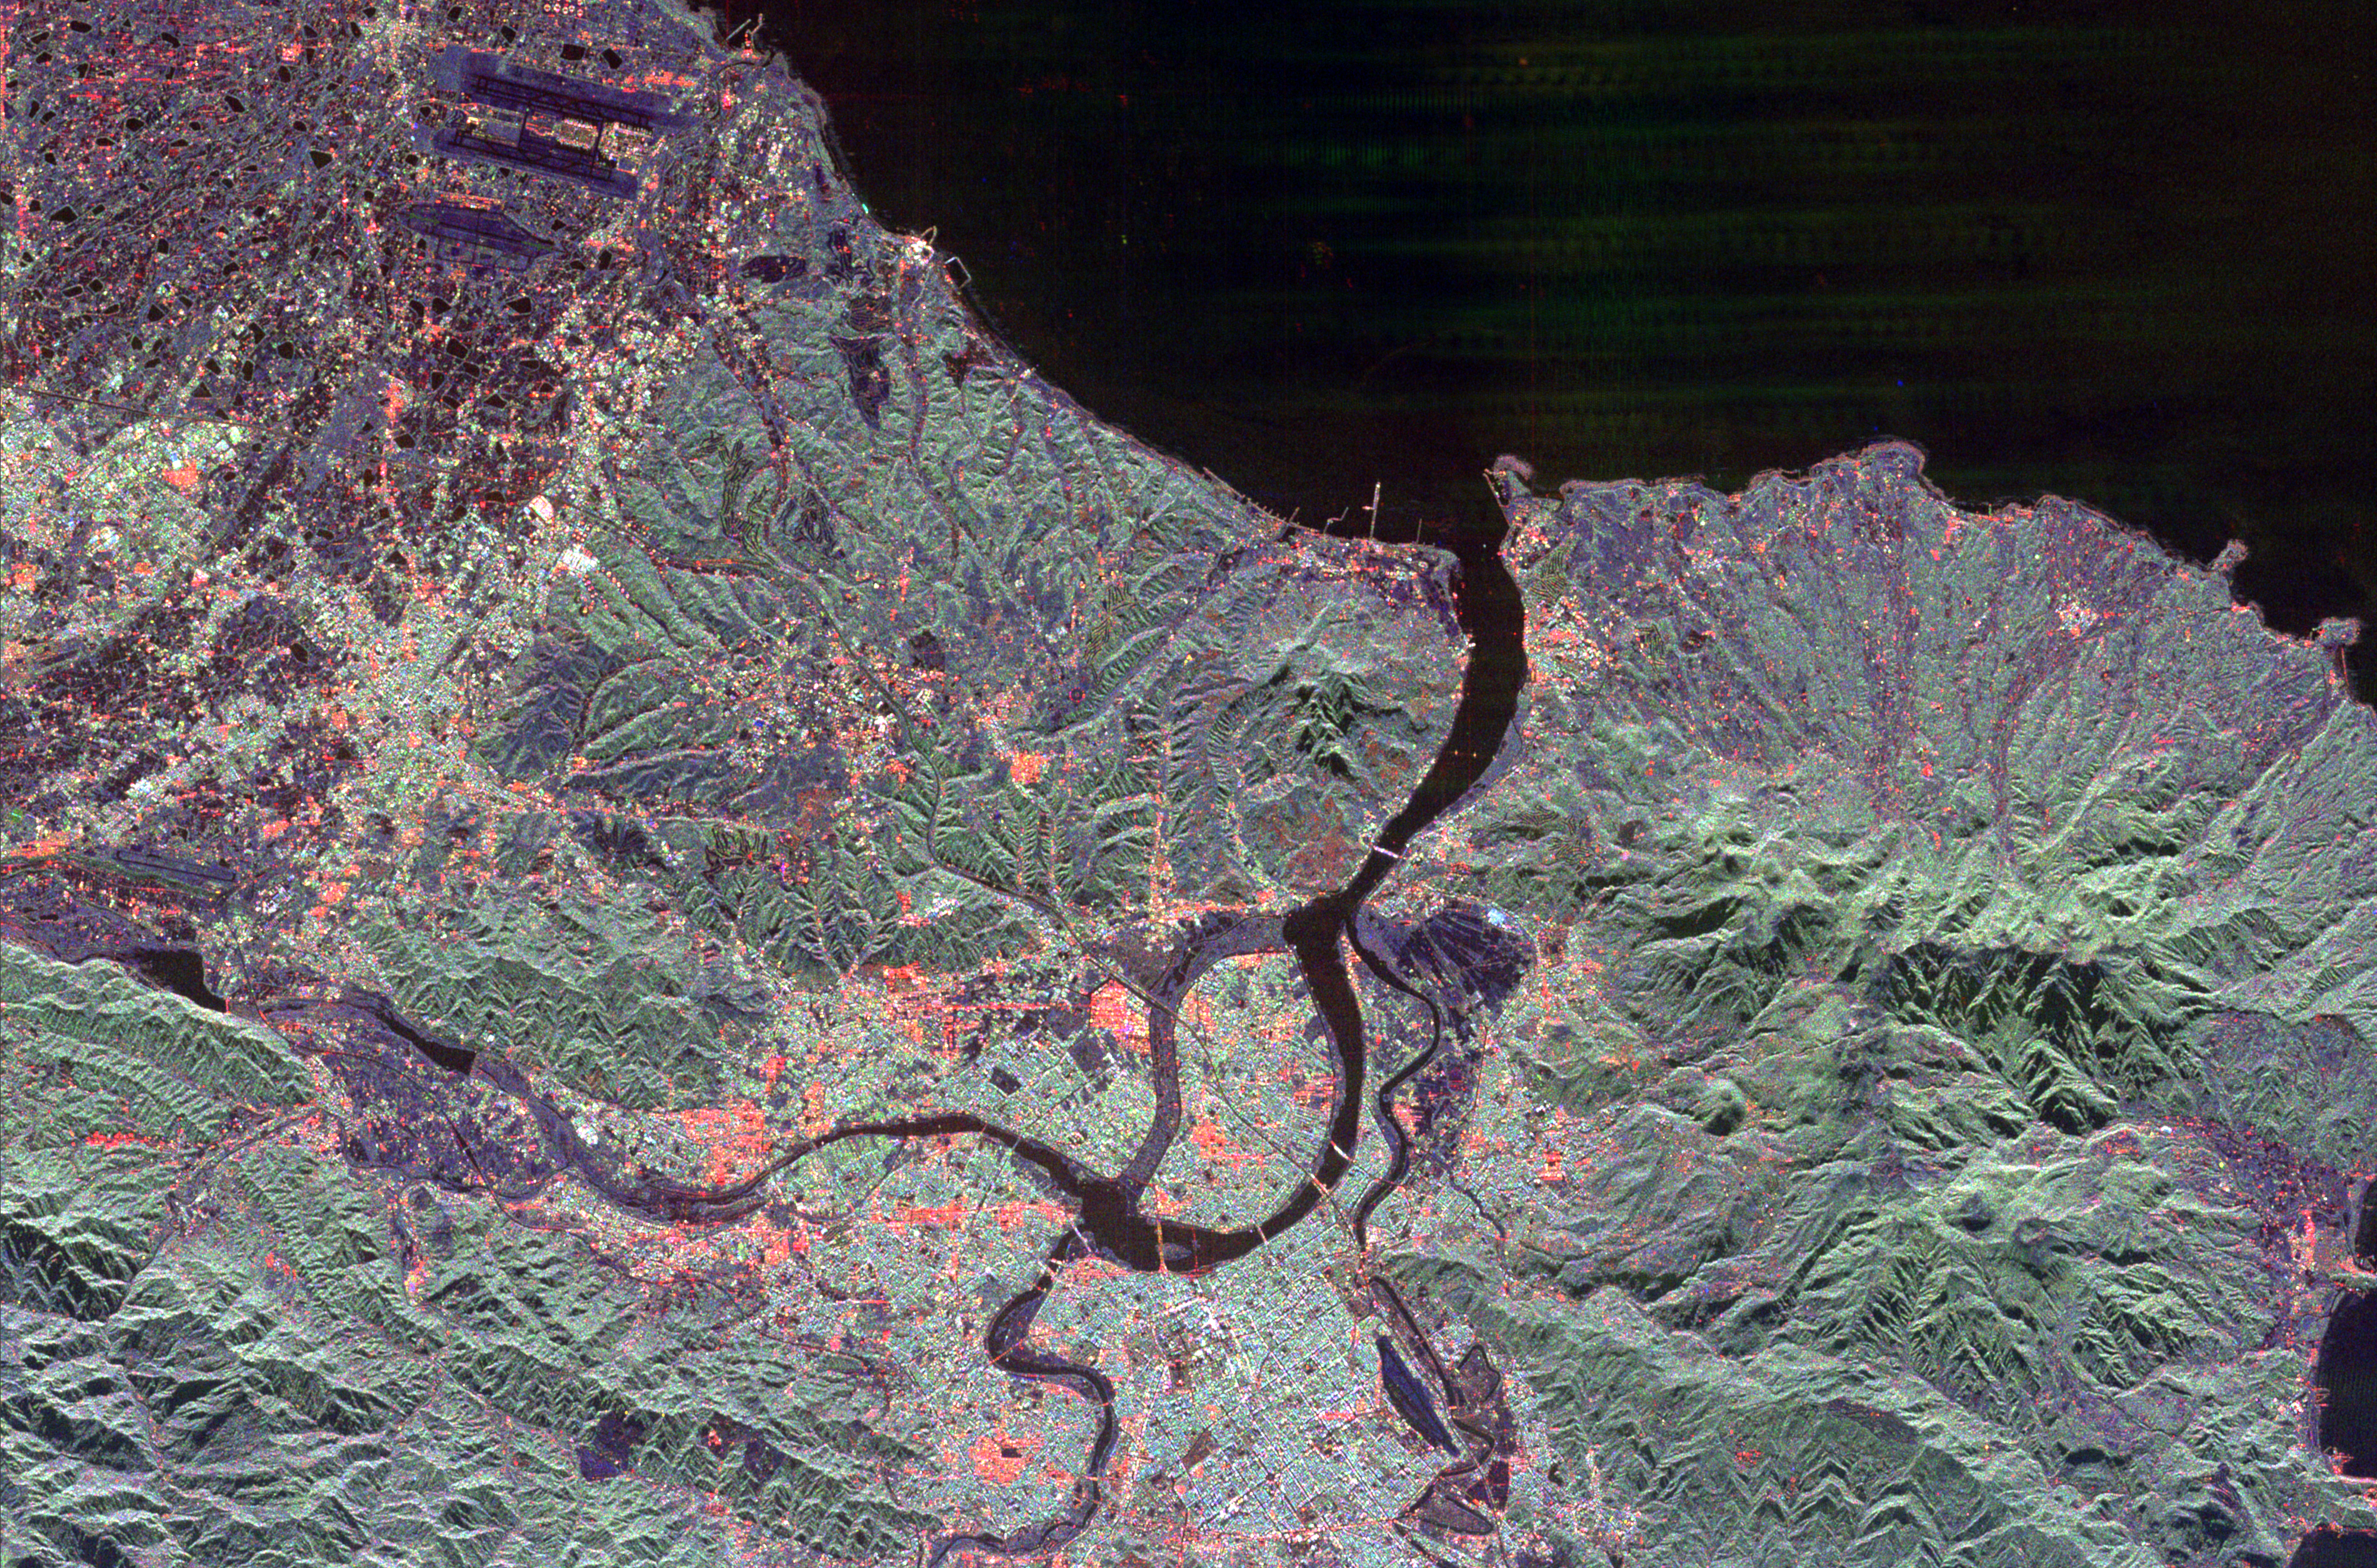

Space Radar Image of Taipei, Taiwan

The northern end of the island country of Taiwan, including the capital city of Taipei, is shown in this spaceborne radar image. Taipei is the bright blue and red area in the lower center of the image. A portion of the city sits on an island surrounded by the Keelung and Freshwater Rivers. The main channel of the Freshwater River is to the right of the island and appears dark in the image. The channel to the left of the island is no longer active and appear slighter. Rugged, heavily vegetated mountains surround the city and are shown in green. The runways of the Chiang Kai Shek International Airport are seen as dark parallel strips in the upper left of the image.

This image was acquired by Spaceborne Imaging Radar-C/X-Band Synthetic Aperture Radar (SIR-C/X-SAR) onboard the space shuttle Endeavour on April 10, 1994. The image is 50 kilometers by 33 kilometers (31 miles by 20 miles) and is centered at 25.1 degrees north latitude, 121.5 degrees east longitude. North is toward the upper right. The colors are assigned to different radar frequencies and polarizations of the radar as follows: red is L-band, horizontally transmitted and received; green is L-band, horizontally transmitted, vertically received; and blue is C-band, horizontally transmitted, vertically received. SIR-C/X-SAR, a joint mission of the German, Italian and United States space agencies, is part of NASA’s Mission to Planet Earth program.

Credit: NASA/JPL